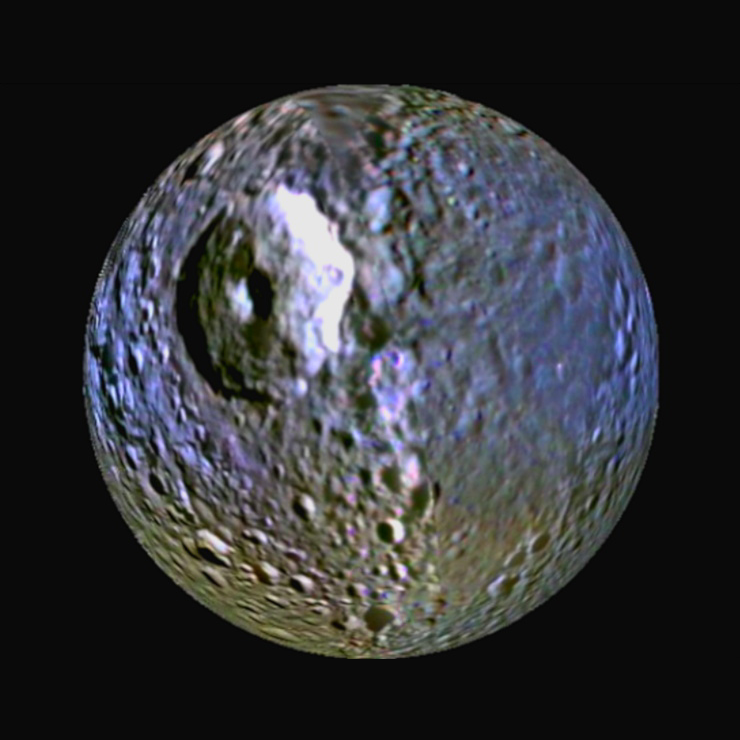

Mimas’ Blue Streak

This enhanced-color view of Saturn’s moon Mimas was made from images obtained by NASA’s Cassini spacecraft. It highlights the bluish band around the icy moon’s equator. The view shows the hemisphere that faces forward in Mimas’ orbit around Saturn. The large round gouge on the surface is Herschel Crater.

This composite image was made by processing raw images obtained by Cassini’s imaging cameras from 2004 to 2009. Scientists analyzed frames shot through visible-light, ultraviolet and infrared filters. The processing enhanced our views of these moons beyond what could be seen by the human eye.

The dark, bluish band around Mimas matches patterns one might expect if the surface were being irradiated by high-energy electrons that drift in a direction opposite to the flow of plasma in the magnetic bubble around Saturn. Scientists are still figuring out exactly what is happening, but the electrons appear to be zapping the Mimas surface in a way that matches the Pac-Man thermal pattern detected by Cassini’s composite infrared spectrometer early in 2010.

The Cassini-Huygens mission is a cooperative project of NASA, the European Space Agency and the Italian Space Agency. The Jet Propulsion Laboratory, a division of the California Institute of Technology in Pasadena, manages the mission for NASA’s Science Mission Directorate in Washington. The Cassini orbiter and its two onboard cameras were designed, developed and assembled at JPL. The imaging team is based at the Space Science Institute, Boulder, Colo.

Credit: NASA/JPL/SSI/LPI